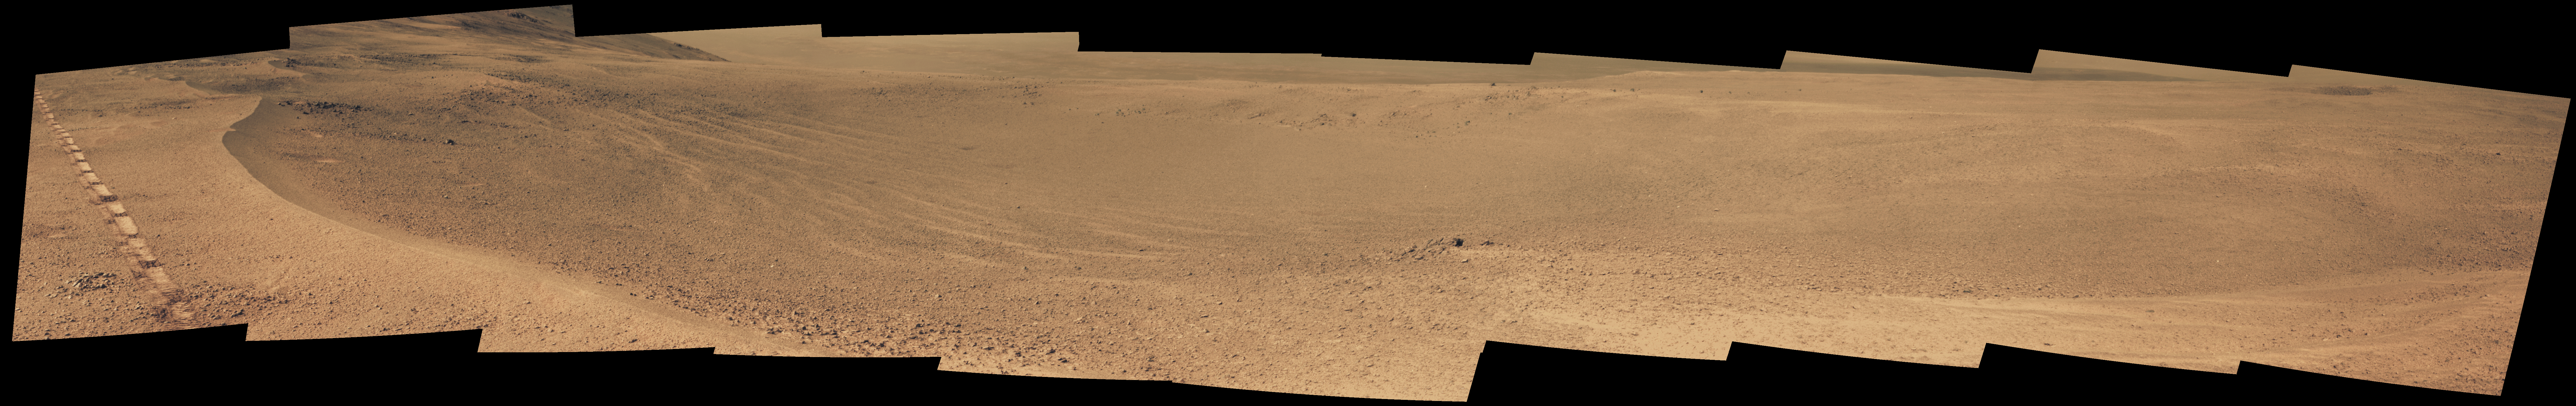

Mars Rover Opportunity’s View of ‘Orion Crater’

NASA’s Opportunity Mars rover passed near this small, relatively fresh crater in April 2017, during the 45th anniversary of the Apollo 16 mission to the moon. The rover team chose to call it “Orion Crater,” after the Apollo 16 lunar module. The rover’s Panoramic Camera (Pancam) recorded this view.

The crater’s diameter is about 90 feet (27 meters). From the small amount of erosion or filling that Orion Crater has experienced, its age is estimated at no more than 10 million years. It lies on the western rim of Endeavour Crater. For comparison, Endeavor is about 14 miles (22 kilometers) in diameter and more than 3.6 billion years old.

This view combines multiple images taken through three different Pancam filters. The selected filters admit light centered on wavelengths of 753 nanometers (near-infrared), 535 nanometers (green) and 432 nanometers (violet). The three color bands are combined here to show approximately true color.

The component images were taken on April 26, 2017, during the 4,712th Martian day, or sol, of Opportunity’s work on Mars. The rover’s location on that sol, during its approach toward “Perseverance Valley” on the Endeavour rim, is indicated on a map at https://mars.jpl.nasa.gov/mer/mission/tm-opportunity/images/MERB_Sol4711_1.jpg as the endpoint of the Sol 4711 drive.

Apollo 16 astronauts John Young and Charles Duke flew in the Orion lunar module to and from the first human landing in the lunar highlands while Ken Mattingly orbited the moon in the command module, Casper. On the moon, Young and Duke investigated Plum Crater, which is approximately the same size as Mars’ Orion Crater.

Credit: NASA/JPL-Caltech/Cornell Univ./Arizona State Univ.